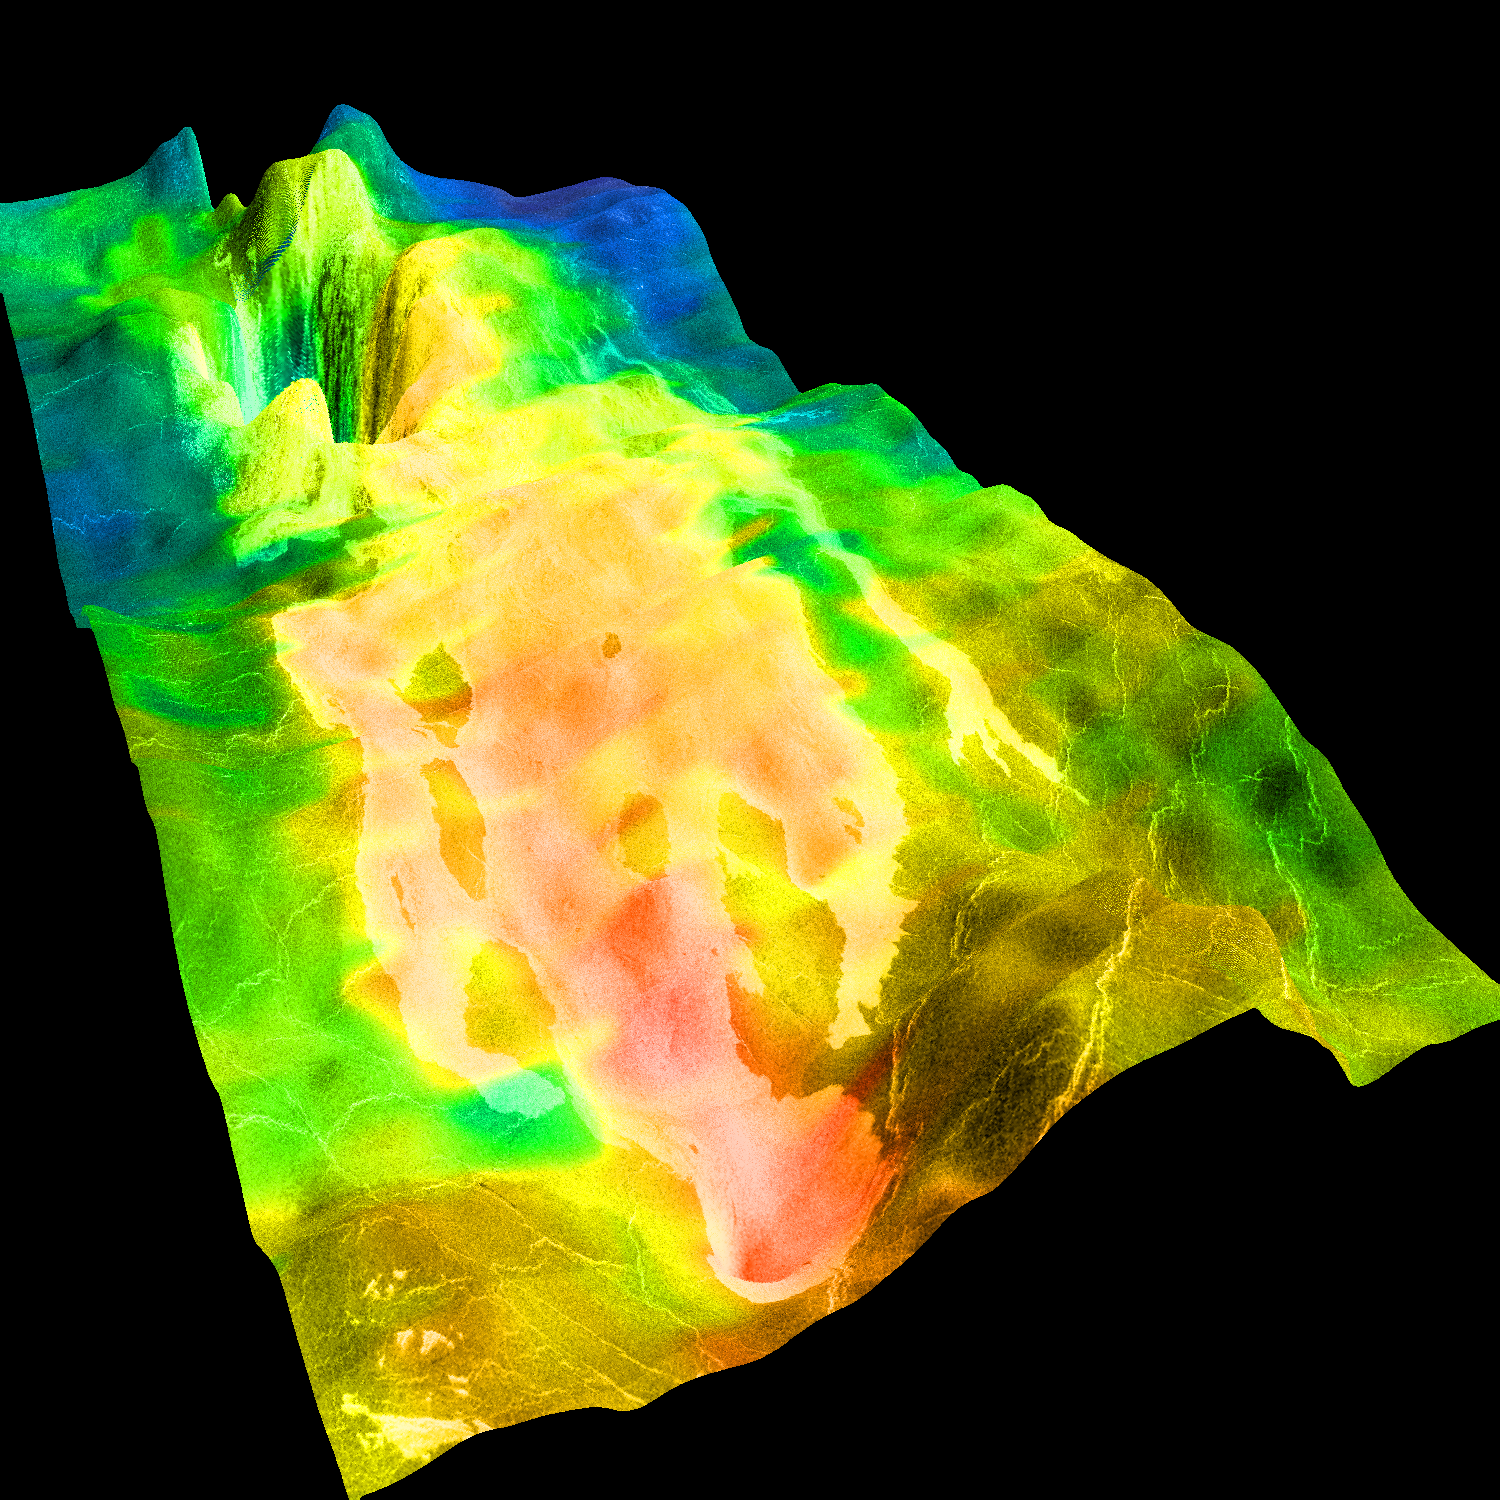

Magellan’s View of Crater Markham, 0° N, 163° E

This perspective view of Venus, generated by computer from Magellan data and color-coded with emissivity, shows the impact crater Markham, named after the English aviator Beryl Markham (the crater was briefly known unofficially as Franklin; the earlier name was not approved by the Nomenclature Committee of the International Astronomical Union). Markham, with a diameter of 71 km, is one of more than 400 Venusian craters whose formation triggered the outflow of highly fluid materials. Such outflows are thought to consist of mixtures of melted and fractured rock, and studies of their lobate margins and surface roughnesses suggest that they behave like a cross between lava flows and debris flows on Earth. The flow from this crater’s ejecta traversed a slope of extremely low gradient (less than 0.1 degree) for 450 km, leaving an extremely rough, radar-bright surface. The ground-hugging nature of the flow is indicated by its being diverted by the foreground hill, which is less than 200 m high. Magellan MIDR quadrangle* containing this image: C1- 00N163. Image resolution (m): 225. Size of region shown (E-W x N-S, in km): 473 x 360. Range of emissivities from violet to red: 0.80 — 0.95. Vertical exaggeration: 200. Azimuth of viewpoint (deg clockwise from East): 300. Elevation of viewpoint (km): 500. *Quadrangle name indicates approximate center latitude (N=north, S=south) and center longitude (East).

Credit: NASA/JPL/USGS